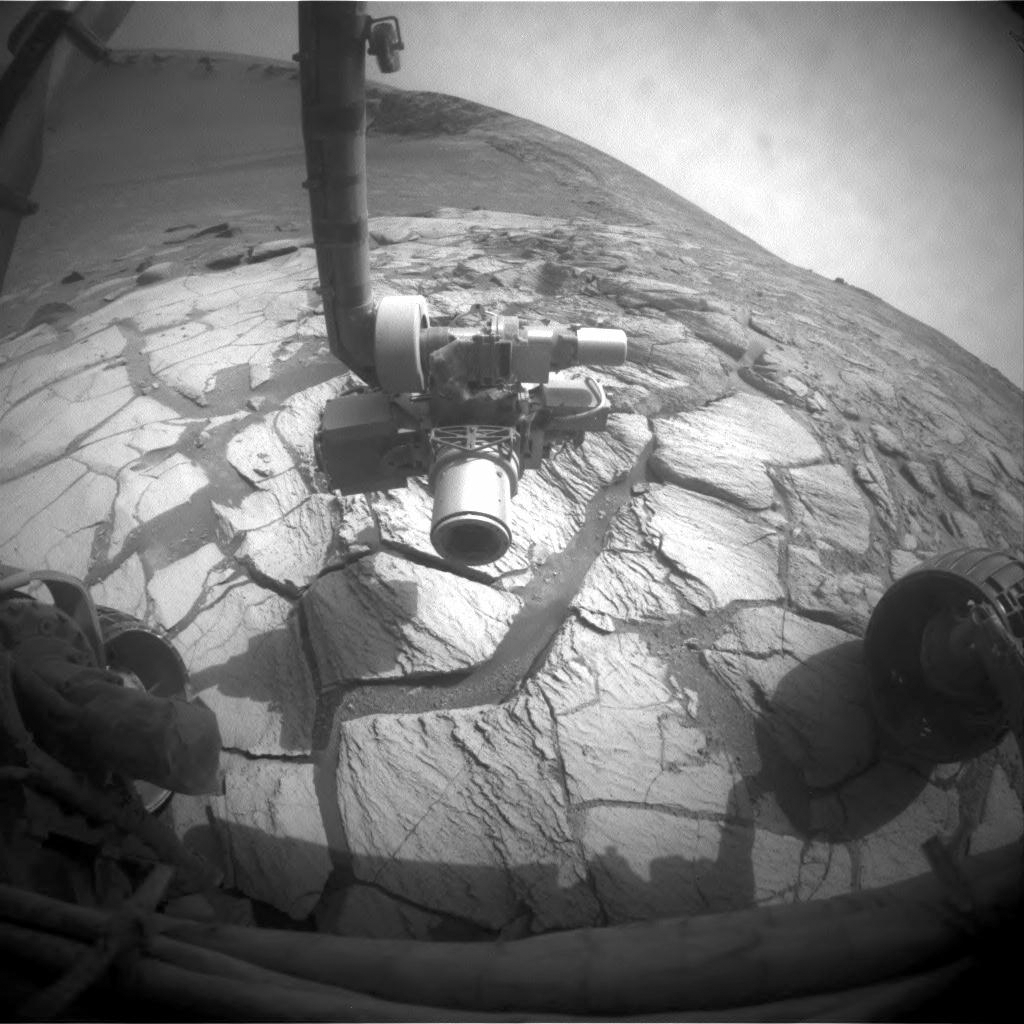

At Bright Band Inside Victoria Crater

A layer of light-toned rock exposed inside Victoria Crater in the Meridiani Planum region of Mars appears to mark where the surface was at the time, many millions of years ago, when an impact excavated the crater. NASA’s Mars Exploration Rover Opportunity drove to this bright band as the science team’s first destination for the rover during investigations inside the crater.

Opportunity’s left front hazard-identification camera took this image just after the rover finished a drive of 2.25 meters (7 feet, 5 inches) during the rover’s 1,305th Martian day, or sol, (Sept. 25, 2007). The rocks beneath the rover and its extended robotic arm are part of the bright band.

Victoria Crater has a scalloped shape of alternating alcoves and promontories around the crater’s circumference. Opportunity descended into the crater two weeks earlier, within an alcove called “Duck Bay.” Counterclockwise around the rim, just to the right of the arm in this image, is a promontory called “Cabo Frio.”

Credit: NASA/JPL-Caltech